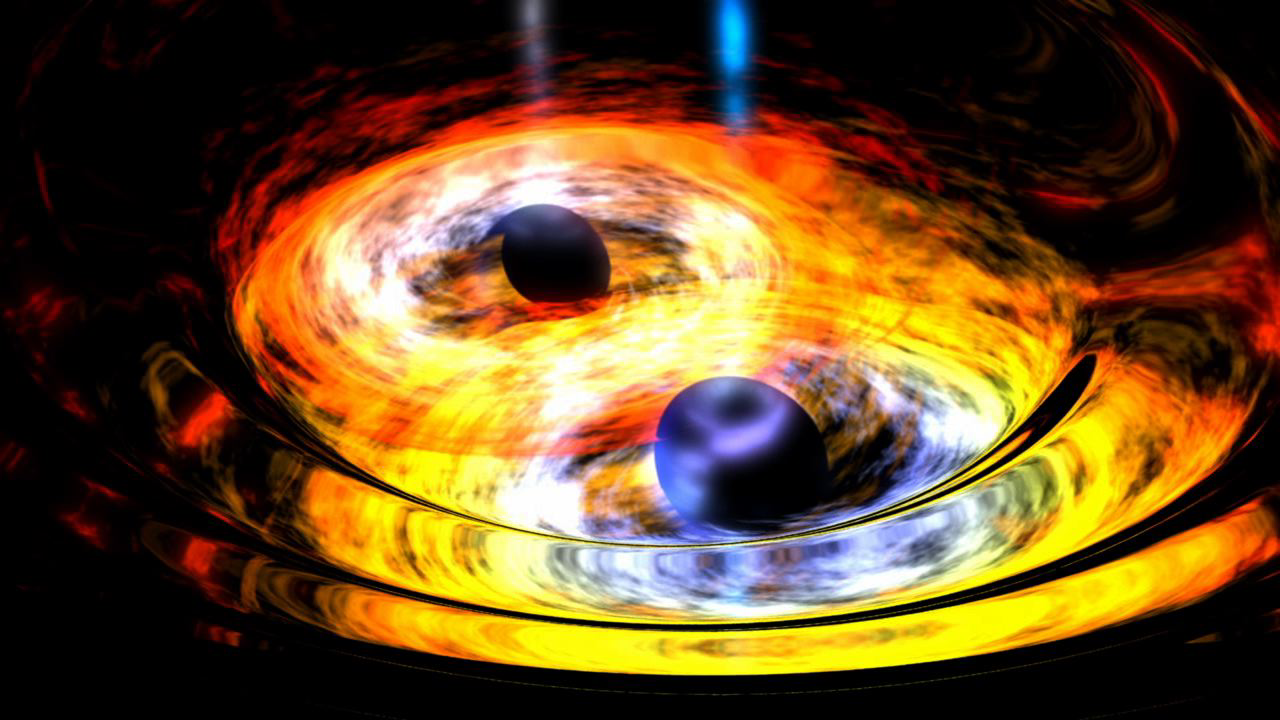

Two Black Holes on Way to Becoming One (Artist’s Concept)

Two black holes are entwined in a gravitational tango in this artist’s conception. Supermassive black holes at the hearts of galaxies are thought to form through the merging of smaller, yet still massive black holes, such as the ones depicted here.

NASA’s Wide-field Infrared Survey Explorer, or WISE, helped lead astronomers to what appears to be a new example of a dancing black hole duo. Called WISE J233237.05-505643.5, the suspected black hole merger is located about 3.8 billion light-years from Earth, much farther than other black hole binary candidates of a similar nature.

NASA’s Jet Propulsion Laboratory, Pasadena, Calif., manages and operates the recently activated NEOWISE mission for NASA’s Science Mission Directorate. The WISE mission was selected competitively under NASA’s Explorers Program managed by the agency’s Goddard Space Flight Center in Greenbelt, Md. The science instrument was built by the Space Dynamics Laboratory in Logan, Utah. The spacecraft was built by Ball Aerospace & Technologies Corp. in Boulder, Colo. Science operations and data processing take place at the Infrared Processing and Analysis Center at Caltech. Caltech manages JPL for NASA.

Credit: NASA